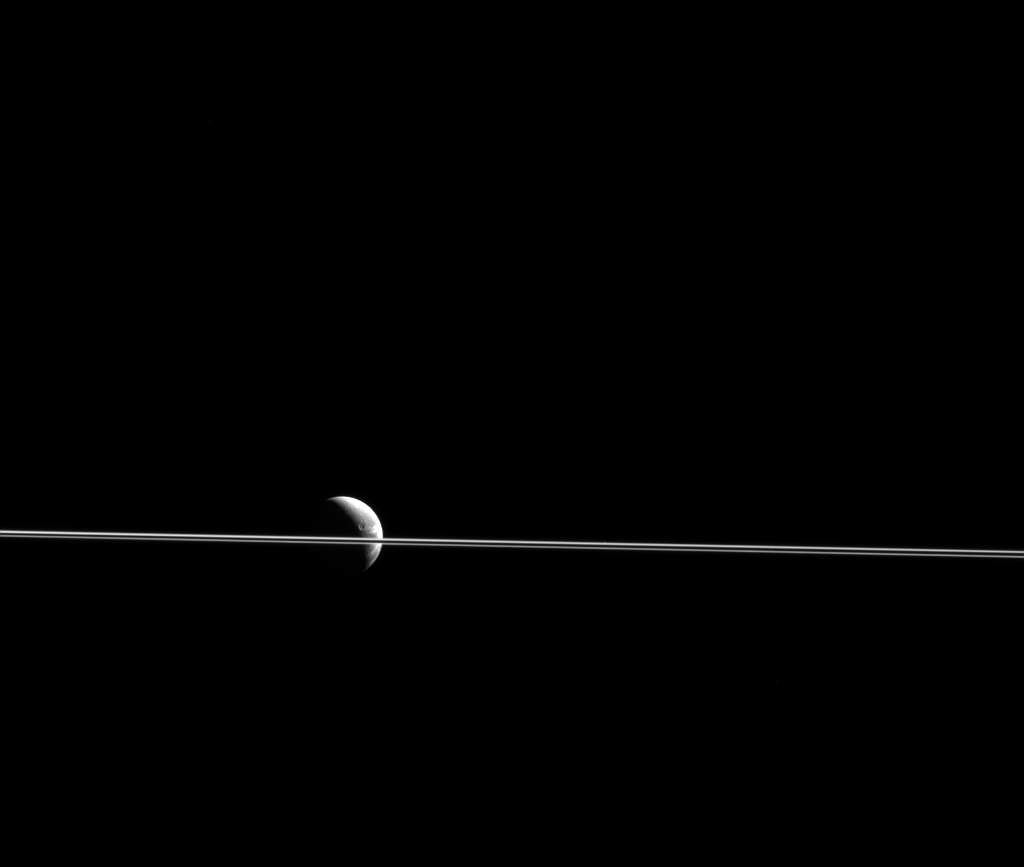

Dione Divided

Dione appears cut in two by Saturn’s razor-thin rings, seen nearly edge-on in a view from NASA’s Cassini spacecraft. This scene was captured from just 0.02 degrees above the ring plane.

The bright streaks of Dione’s wispy terrain (see PIA12553) are seen near the moon’s limb at right. The medium-sized crater Turnus (63 miles, 101 kilometers, wide) is visible along Dione’s terminator.

The image was taken in visible light with the Cassini spacecraft narrow-angle camera on Dec. 25, 2015. The view was acquired at a distance of approximately 1.4 million miles (2.3 million kilometers) from Dione and at a Sun-Dione-spacecraft, or phase, angle of 115 degrees. Image scale is 8.6 miles (13.8 kilometers) per pixel.

The Cassini mission is a cooperative project of NASA, ESA (the European Space Agency) and the Italian Space Agency. The Jet Propulsion Laboratory, a division of the California Institute of Technology in Pasadena, manages the mission for NASA’s Science Mission Directorate, Washington. The Cassini orbiter and its two onboard cameras were designed, developed and assembled at JPL. The imaging operations center is based at the Space Science Institute in Boulder, Colorado.

Credit: NASA/JPL-Caltech/Space Science Institute